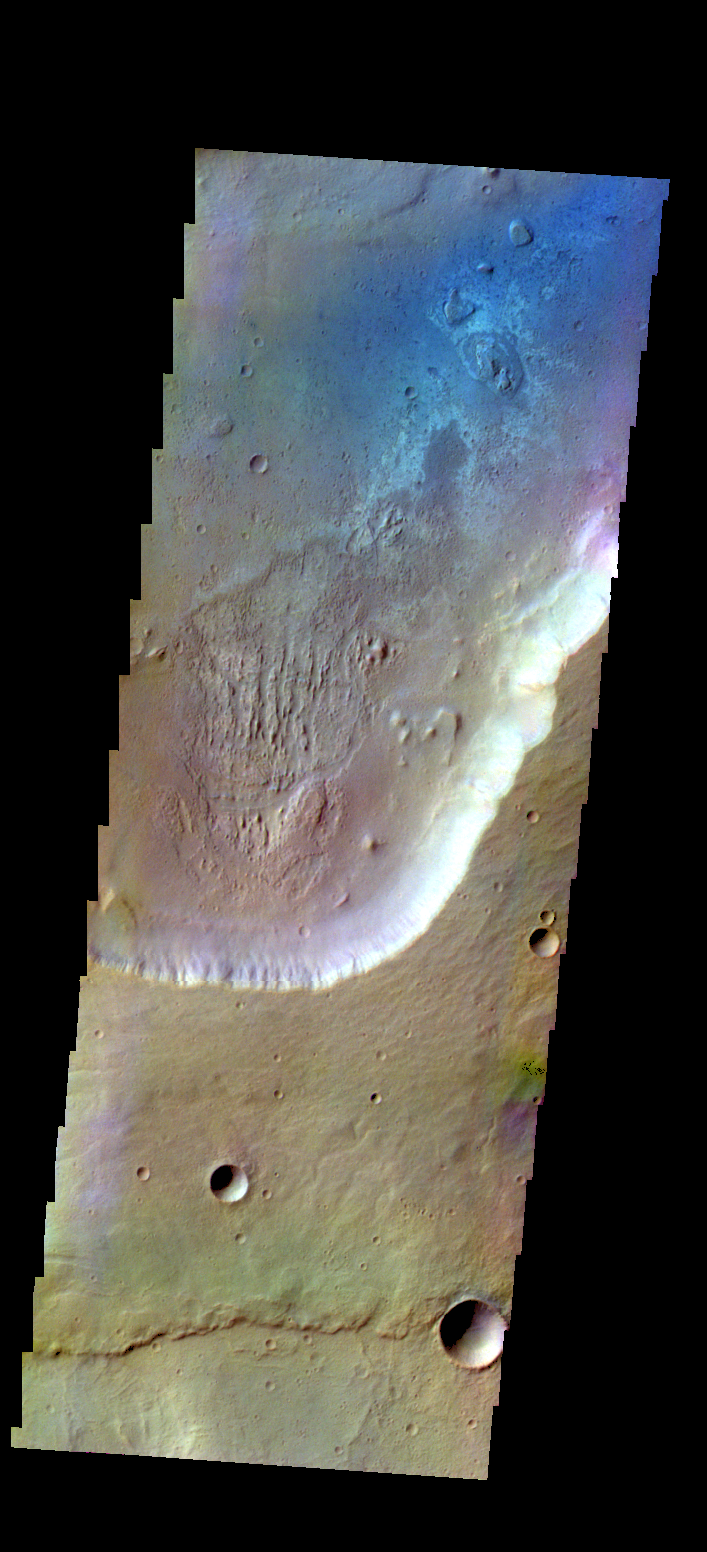

Peraea Cavus – False Color

The THEMIS camera contains 5 filters. The data from different filters can be combined in multiple ways to create a false color image. These false color images may reveal subtle variations of the surface not easily identified in a single band image. Today’s false color image shows part of Peraea Cavus, a basin located east of Hadriacus Mons.

Credit: NASA/JPL-Caltech/ASU